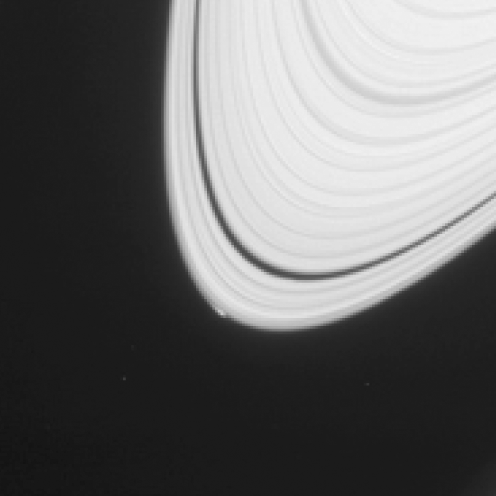

Commotion at Ring’s Edge May Be Effect of Small Icy Object

The disturbance visible at the outer edge of Saturn’s A ring in this image from NASA’s Cassini spacecraft could be caused by an object replaying the birth process of icy moons.

The image is adapted from one in a paper in the journal Icarus, reporting the likely presence of an icy body causing gravitational effects on nearby ring particles, producing the bright feature visible at the ring’s edge. The object, informally called “Peggy,” is estimated to be no more than about half a mile, or one kilometer, in diameter. It may be in the process of migrating out of the ring, a process that one recent theory proposes as a step in the births of Saturn’s several icy moons.

This image is a portion of an observation recorded by the narrow-angle camera of Cassini’s imaging science subsystem on April 15, 2013. The bright feature at the edge of the A ring is about 750 miles (about 1,200 kilometers) long.

This view looks toward the illuminated side of the rings from about 53 degrees above the plane of the rings. It was obtained from a distance of approximately 775,000 miles (1.2 million kilometers) from Saturn, with a sun-Saturn-spacecraft, or phase, angle of 31 degrees. The scale is about 4 miles (about 7 kilometers) per pixel.

The Cassini-Huygens mission is a cooperative project of NASA, the European Space Agency and the Italian Space Agency. NASA’s Jet Propulsion Laboratory, a division of the California Institute of Technology in Pasadena, manages the mission for NASA’s Science Mission Directorate, Washington. The Cassini orbiter and its two onboard cameras were designed, developed and assembled at JPL. The imaging operations center is based at the Space Science Institute in Boulder, Colo.

Credit: NASA/JPL-Caltech/Space Science Institute